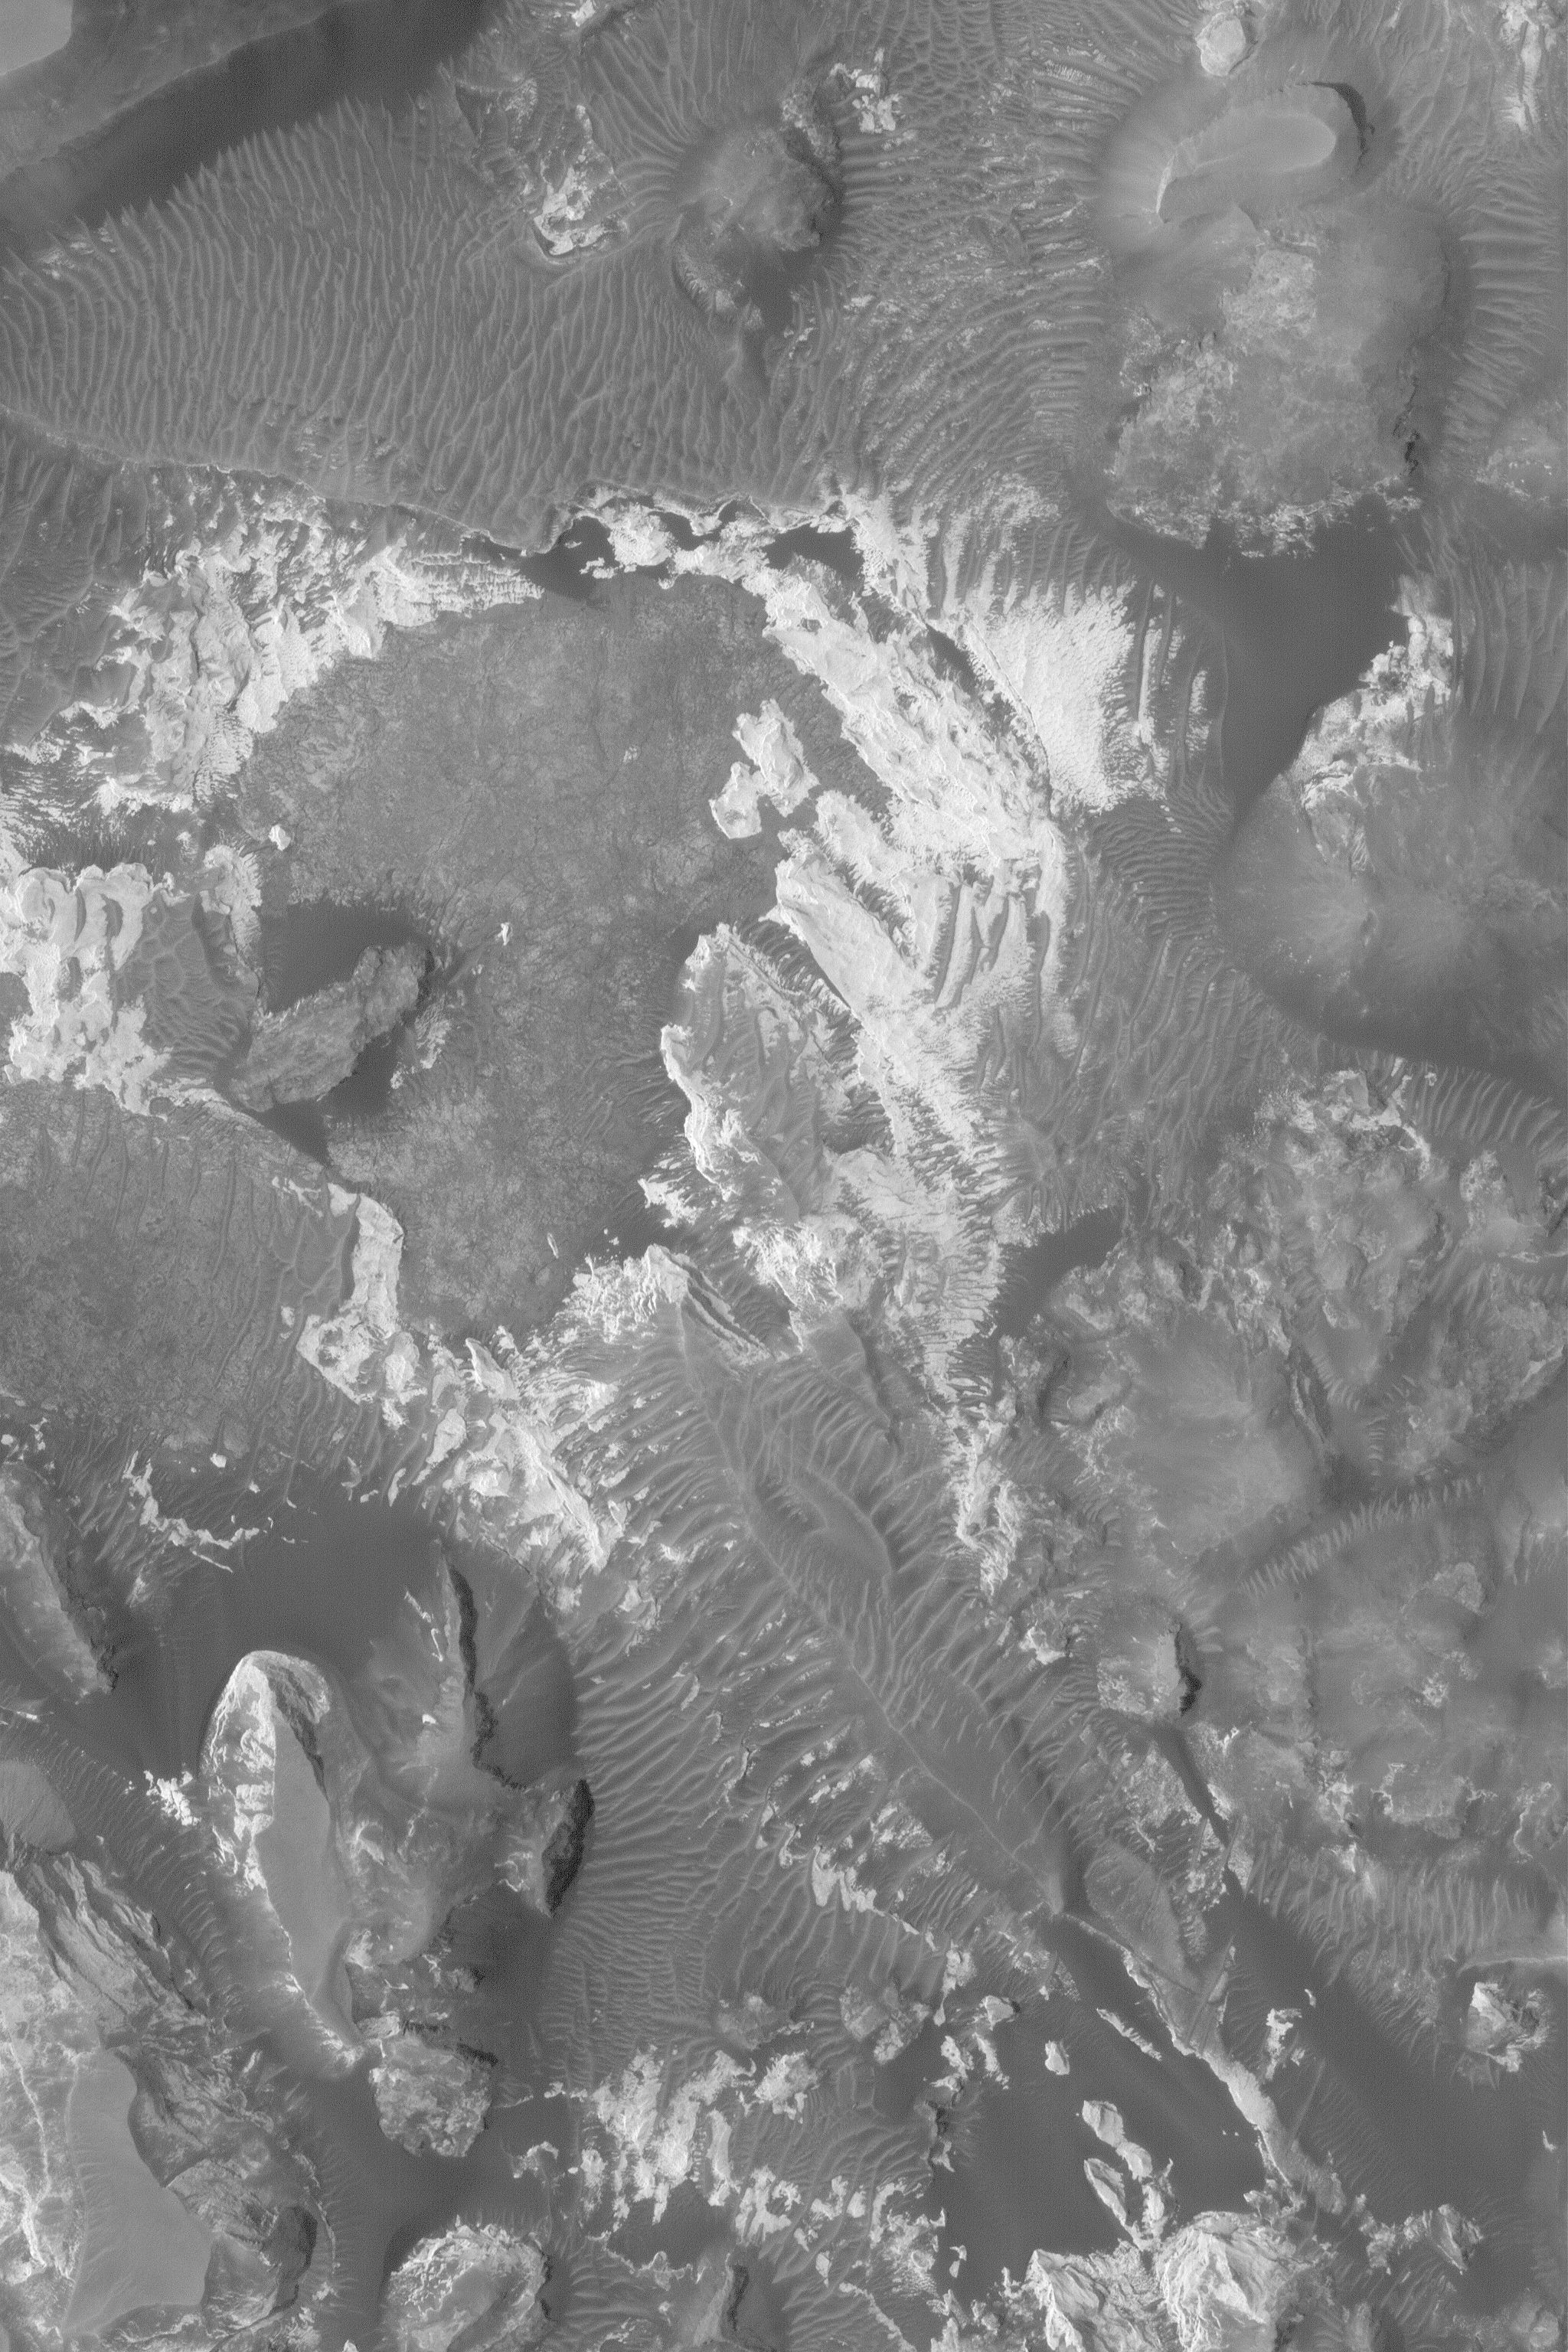

Sedimentary Rocks of Aram Chaos

10 May 2004
This Mars Global Surveyor (MGS) Mars Orbiter Camera (MOC) image shows outcroppings of light-toned, layered, sedimentary rock within Aram Chaos, an ancient, partly-filled impact crater located near 3.2°N, 19.9°W. This 1.5 meters (5 feet) per pixel picture is illuminated by sunlight from the left and covers an area about 3 km (1.9 mi) across.

Credit: NASA/JPL/Malin Space Science Systems